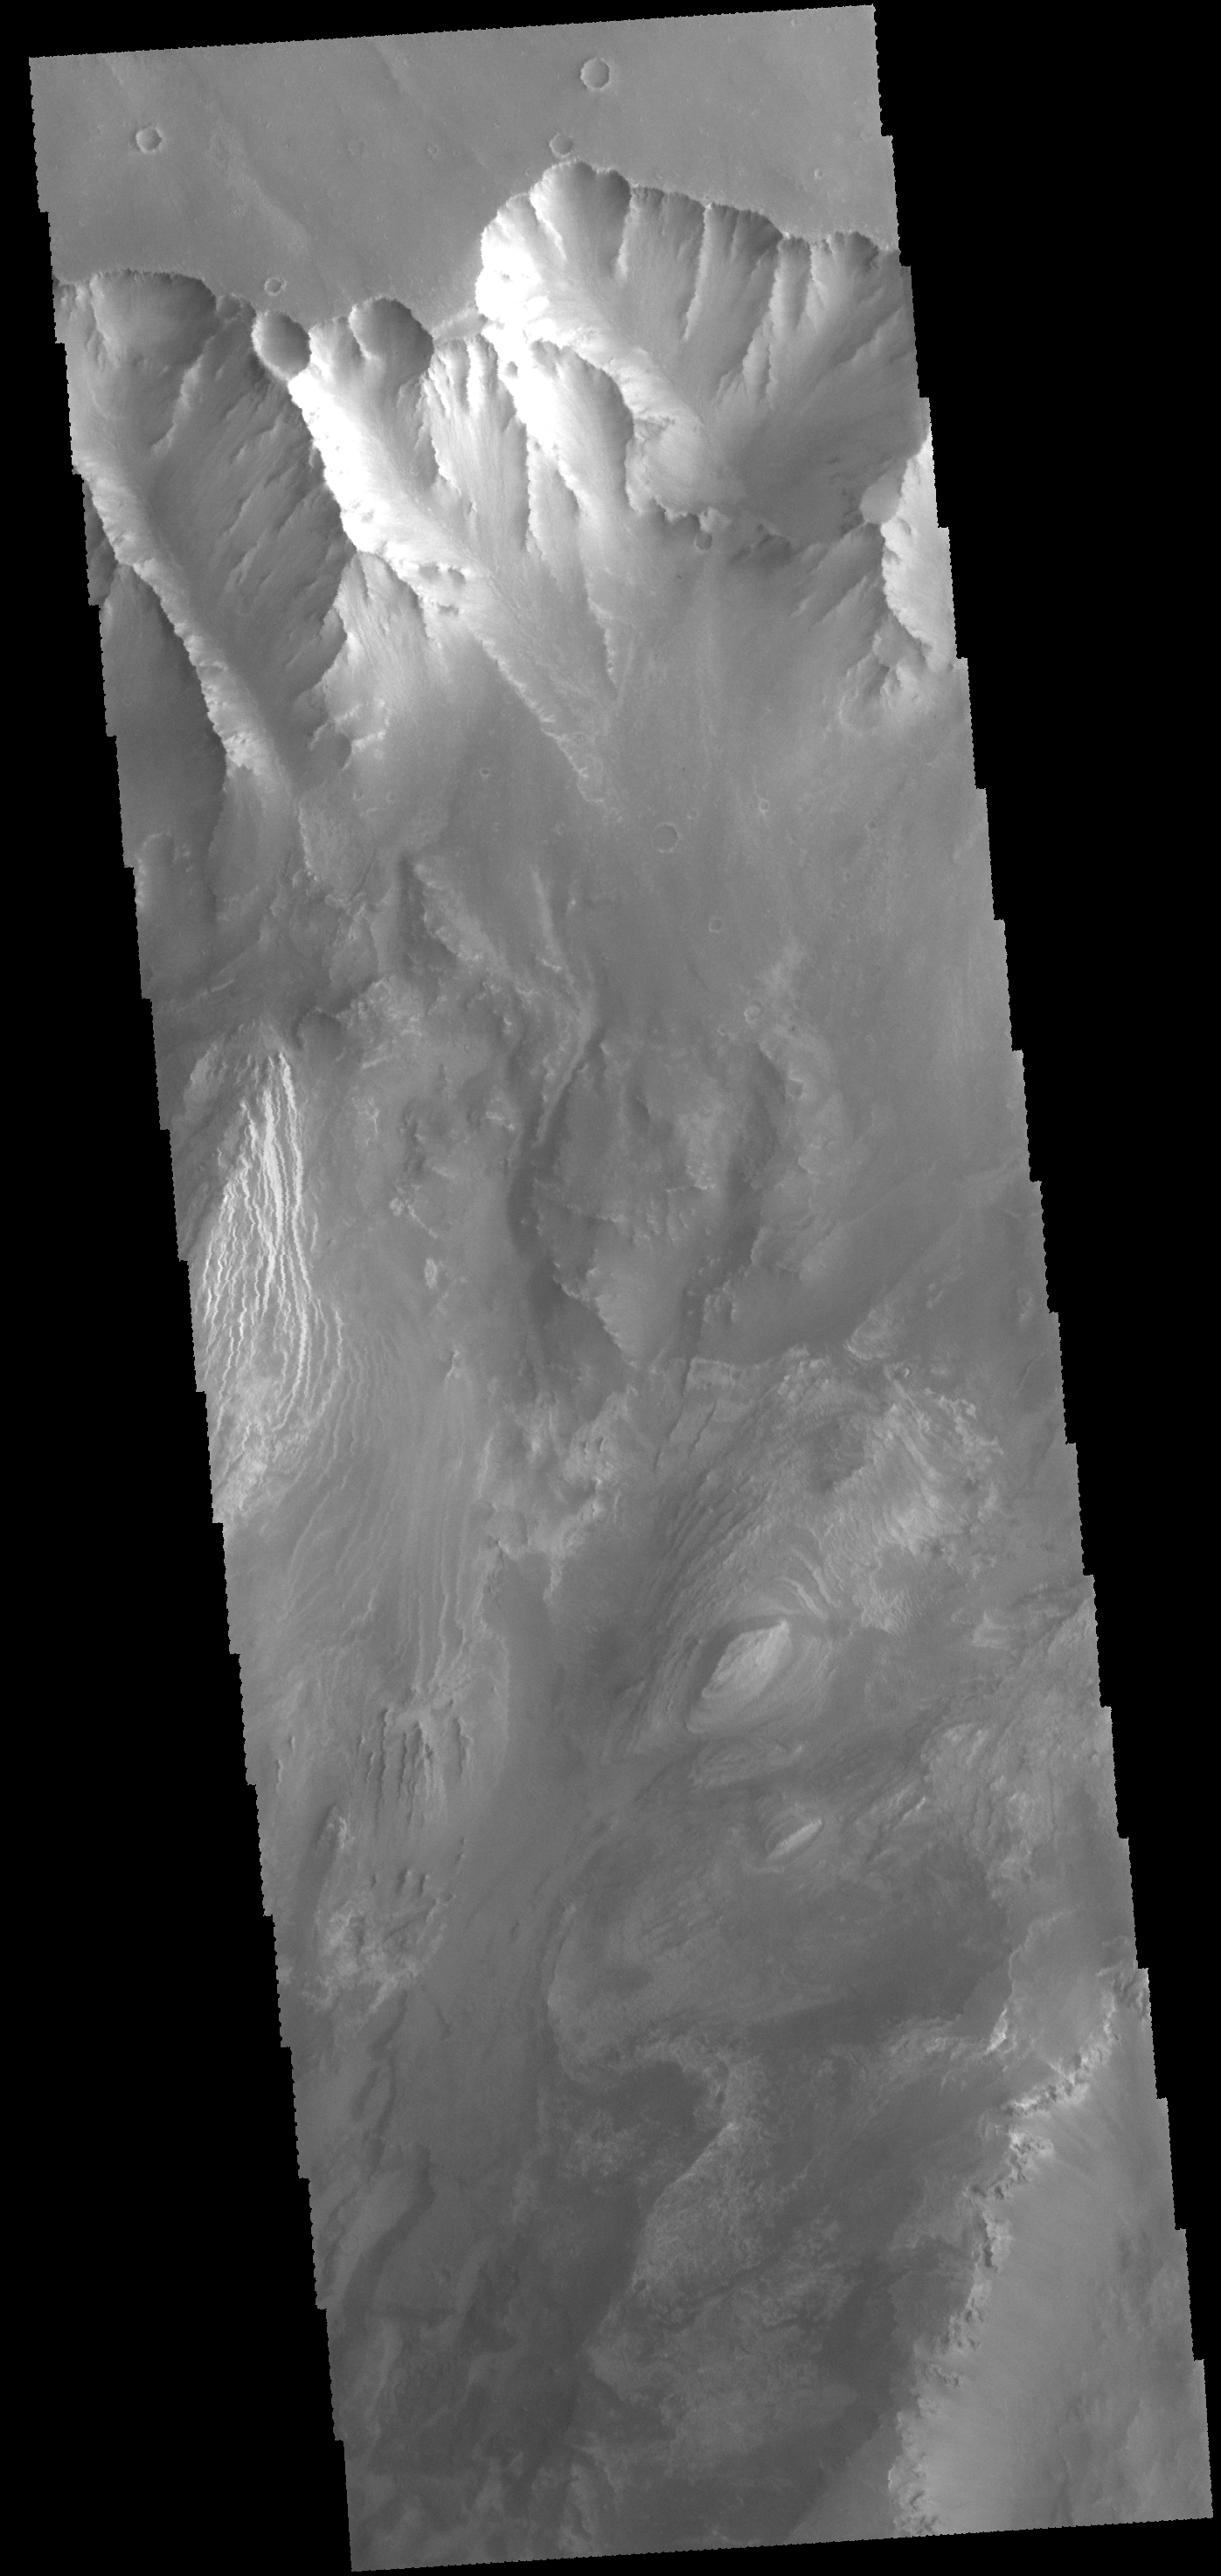

Valles Marineris

This VIS image shows part of the north wall of Valles Marineris near Melas Chasma.

Credit: NASA/JPL-Caltech/ASU